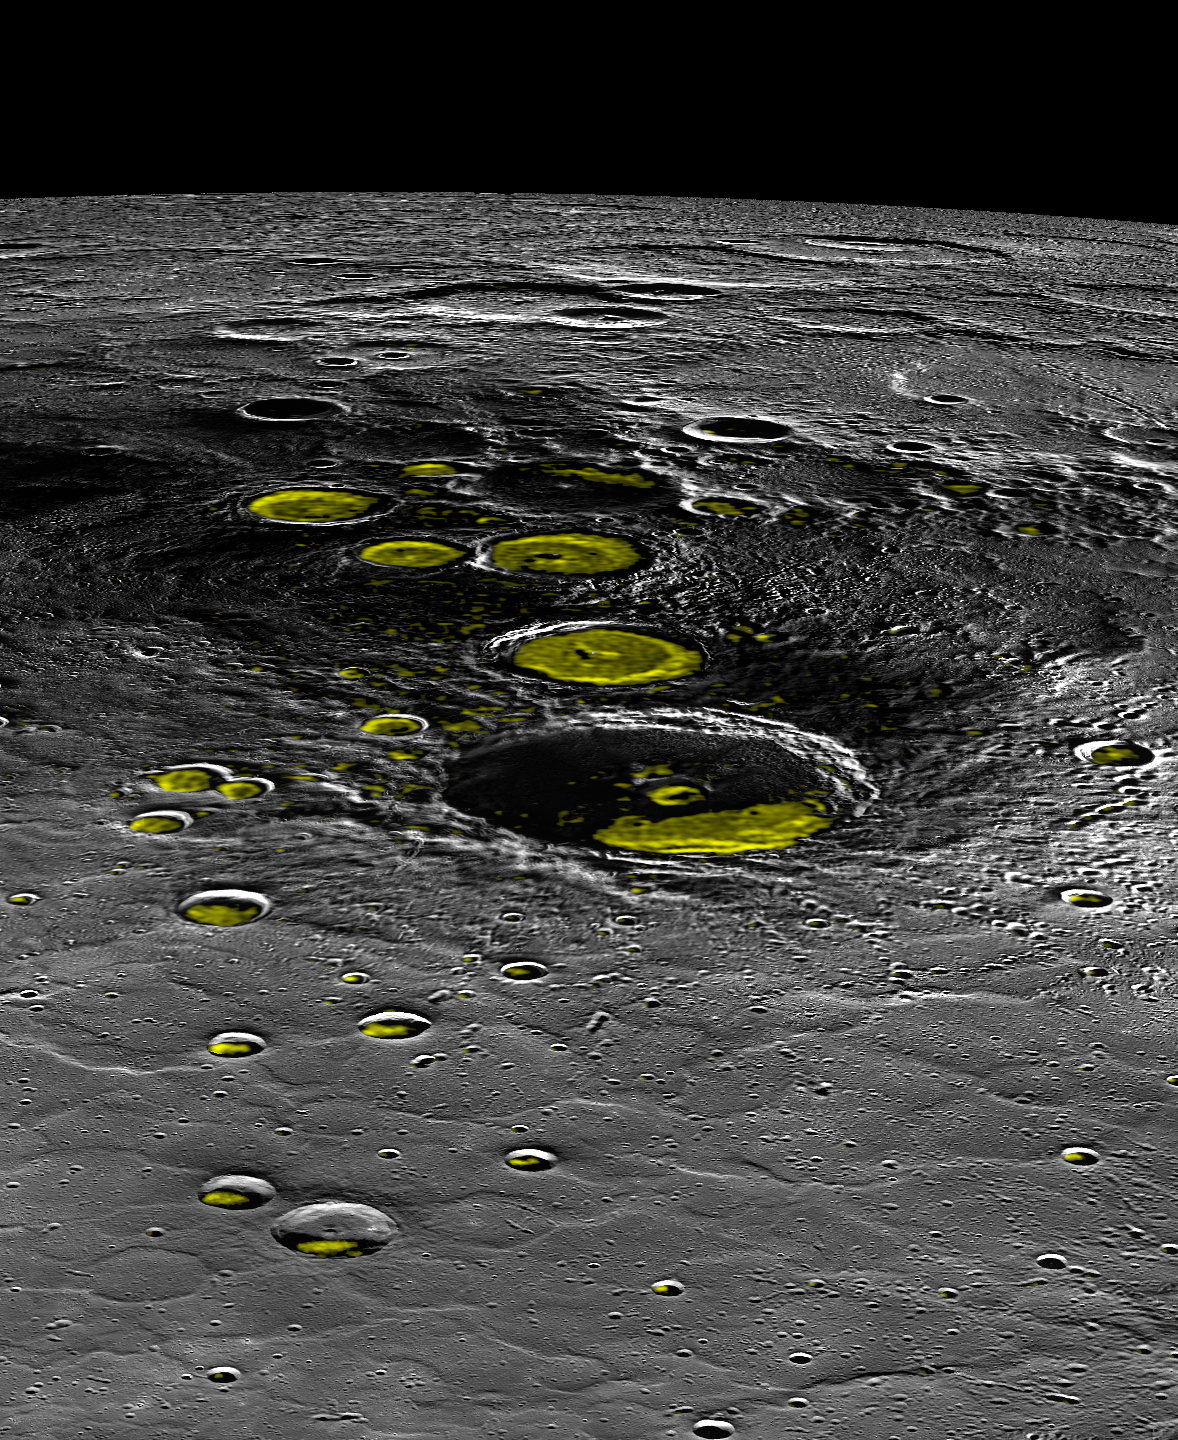

A Change of Perspective

Sometimes, it’s really good to get a change in perspective. Today’s image provides that for Mercury’s north polar region. The largest crater in the center of the image is Prokofiev, a crater with evidence for ice on its permanently shadowed floor. The yellow regions in many of the craters mark locations that show evidence for water ice, as detected by Earth-based radar observations from Arecibo Observatory in Puerto Rico.

This perspective view was created by projecting the region as if it were being viewed from 16°N, 40°E (the projection center latitude and longitude listed above). While perspective view is interesting for visualization of the region, it is also entirely impossible in reality. Just above Prokofiev in the image is the location of Mercury’s north pole. Mercury’s entire north polar region is never completely sunlit, as shown in this view. Mercury’s axial tilt is very small, so half of the polar region is always in shadow. This very small axial tilt is also responsible for the large regions of permanent shadow that can host ice on the Solar System’s innermost planet!

Instrument: Mercury Dual Imaging System (MDIS)
Arecibo Radar Image: In yellow (Harmon et al., 2011, Icarus 211, 37-50)
Map Projection: Orthographic
Map Projection Center Latitude: 16°
Map Projection Center Longitude: 40° E
Scale: Prokofiev has a diameter of 112 km (70 miles)
Prokofiev Center Latitude: 85.77°
Prokofiev Center Longitude: 62.92° E

The MESSENGER spacecraft is the first ever to orbit the planet Mercury, and the spacecraft’s seven scientific instruments and radio science investigation are unraveling the history and evolution of the Solar System’s innermost planet. During the first two years of orbital operations, MESSENGER acquired over 150,000 images and extensive other data sets. MESSENGER is capable of continuing orbital operations until early 2015.

For information regarding the use of images, see the MESSENGER image use policy.

Credit: NASA/Johns Hopkins University Applied Physics Laboratory/Carnegie Institution of Washington